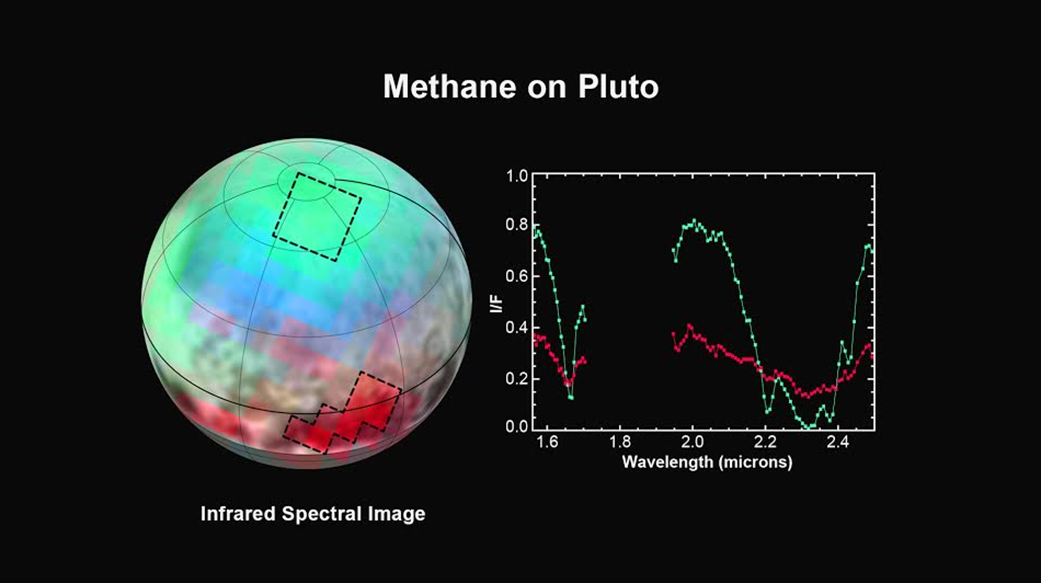

Pluto: The Ice Plot Thickens

The latest spectra from New Horizons Ralph instrument reveal an abundance of methane ice, but with striking differences from place to place across the frozen surface of Pluto.

In the north polar cap, methane ice is diluted in a thick, transparent slab of nitrogen ice resulting in strong absorption of infrared light. In one of the visually dark equatorial patches, the methane ice has shallower infrared absorptions indicative of a very different texture.

An Earthly example of different textures of a frozen substance: a fluffy bank of clean snow is bright white, but compacted polar ice looks blue. New Horizons’ surface composition team has begun the intricate process of analyzing Ralph data to determine the detailed compositions of the distinct regions on Pluto.

This is the first detailed image of Pluto from the Linear Etalon Imaging Spectral Array, part of the Ralph instrument on New Horizons. The observations were made at three wavelengths of infrared light, which are invisible to the human eye. In this picture, blue corresponds to light of wavelengths 1.62 to 1.70 micrometers, a channel covering a medium-strong absorption band of methane ice, green (1.97 to 2.05 micrometers) represents a channel where methane ice does not absorb light, and red (2.30 to 2.33 micrometers) is a channel where the light is very heavily absorbed by methane ice. The two areas outlined on Pluto show where Ralph observations obtained the spectral traces at the right. Note that the methane absorptions (notable dips) in the spectrum from the northern region are much deeper than the dips in the spectrum from the dark patch. The Ralph data were obtained by New Horizons on July 12, 2015.

The Johns Hopkins University Applied Physics Laboratory in Laurel, Maryland, designed, built, and operates the New Horizons spacecraft, and manages the mission for NASA’s Science Mission Directorate. The Southwest Research Institute, based in San Antonio, leads the science team, payload operations and encounter science planning. New Horizons is part of the New Frontiers Program managed by NASA’s Marshall Space Flight Center in Huntsville, Alabama.

Credit: NASA/Johns Hopkins University Applied Physics Laboratory/Southwest Research Institute